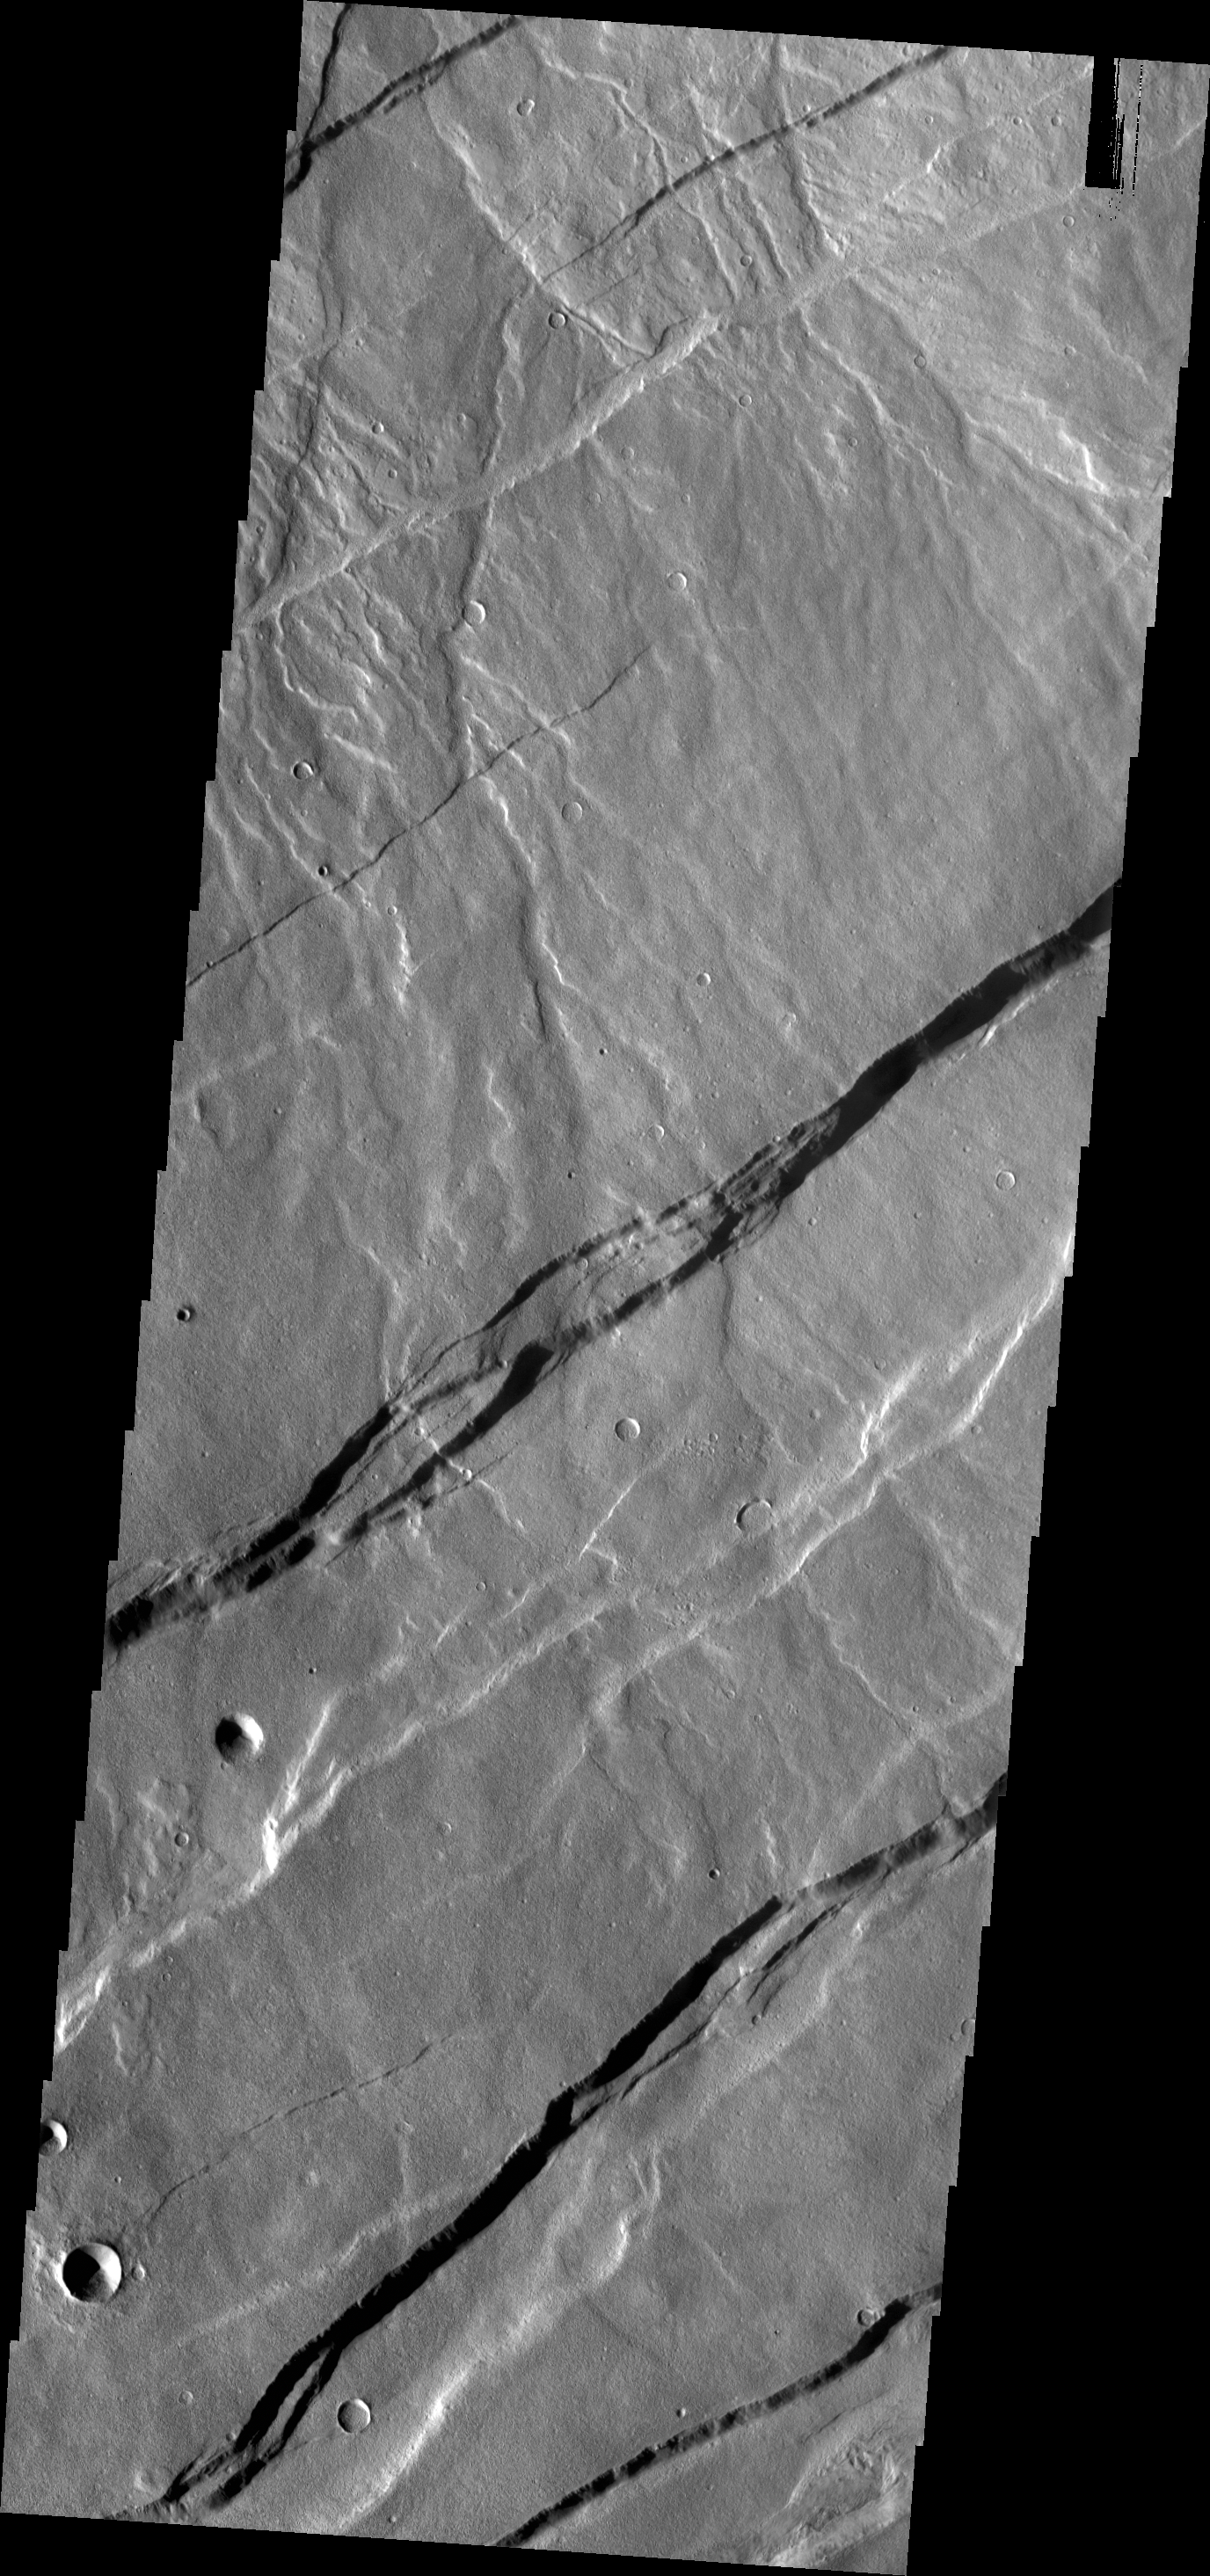

Alba Mons Fractures

The fractures in this VIS image are part of the large fracture system that surrounds Alba Mons.

Credit: NASA/JPL/ASU